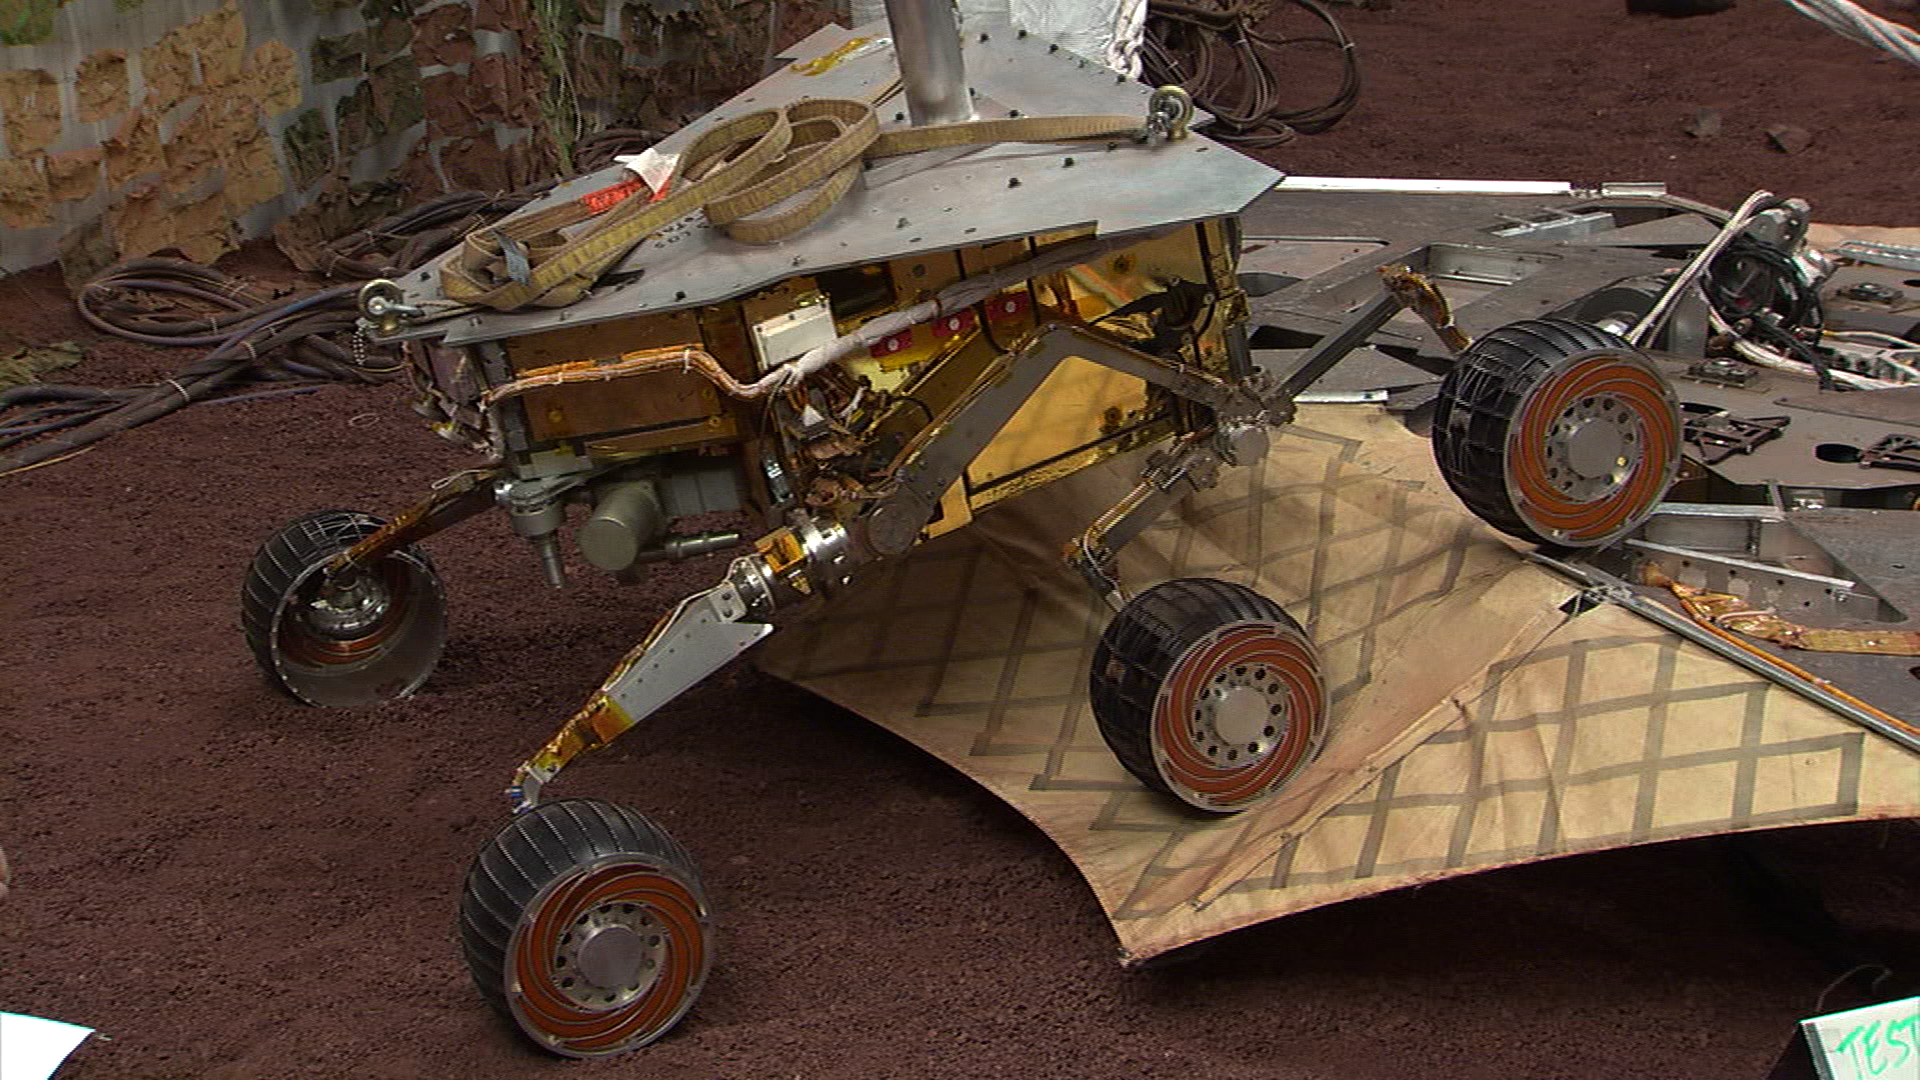

Roll-Off Test at JPL

This still image illustrates what the Mars Exploration Rover Spirit will look like as it rolls off the northeastern side of the lander on Mars. The image was taken from footage of rover testing at JPL’s In-Situ Instruments Laboratory, or “Testbed.”

Credit: NASA/JPL